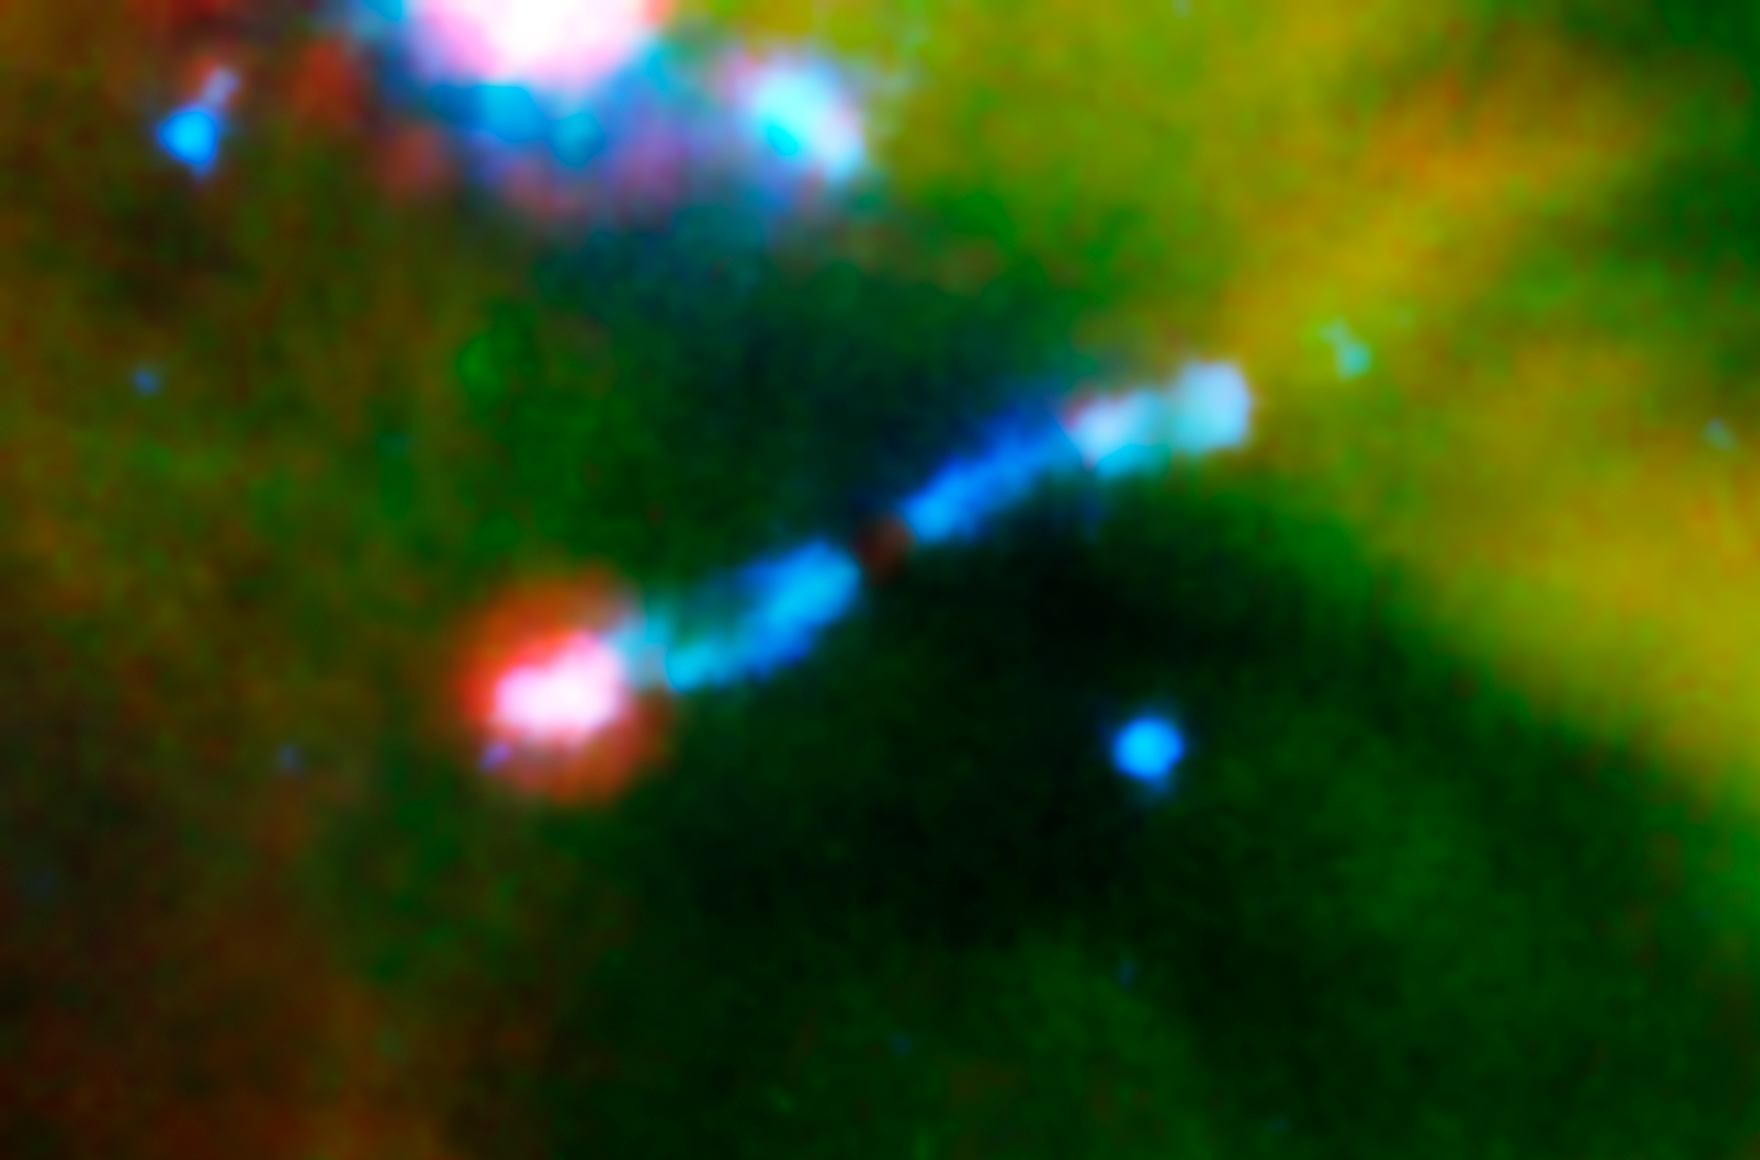

HH 211: Laser-Sharp Jet Splits Water

A jet of gas firing out of a very young star can be seen ramming into a wall of material in this infrared image from NASA's Spitzer Space Telescope. The young star, called HH 211-mm, is cloaked in dust and can't be seen. But streaming away from the star are bipolar jets, color-coded blue in this view. The pink blob at the end of the jet to the lower left shows where the jet is hitting a wall of material. The jet is hitting the wall so hard that shock waves are being generated, which causes ice to vaporize off dust grains. The shock waves are also heating material up, producing energetic ultraviolet radiation. The ultraviolet radiation then breaks the water vapor molecules apart.

The red color at the end of the lower jet represents shock-heated iron, sulfur and dust, while the blue color in both jets denotes shock-heated hydrogen molecules.

HH 211-mm is part of a cluster of about 300 stars, called IC 348, located 1,000 light-years away in the constellation Perseus.

This image is a composite of infrared data from Spitzer's infrared array camera and its multiband imaging photometer. Light with wavelengths of 3.6 and 4.5 microns is blue; 8-micron-light is green; and 24-micron light is red.

Credit: NASA/JPL-Caltech/A. Tappe (Harvard-Smithsonian CfA)